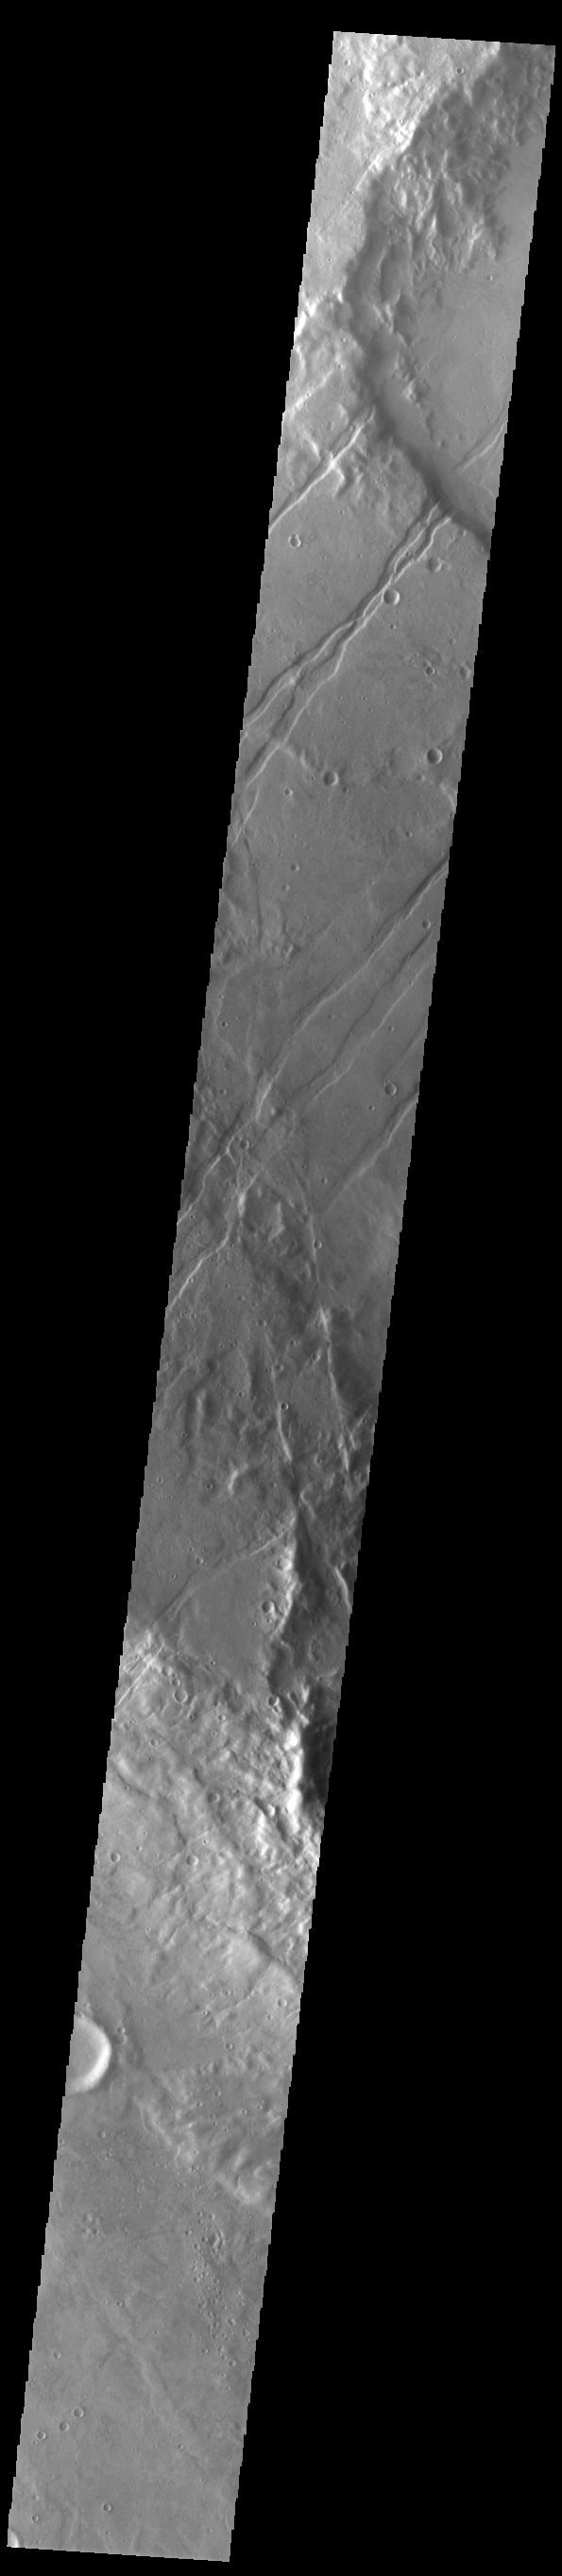

Icaria Fossae

The linear features in this VIS image are tectonic graben called Icaria Fossae and are located in Terra Sirenum. Graben are formed by extension of the crust and faulting. When large amounts of pressure or tension are applied to rocks on timescales that are fast enough that the rock cannot respond by deforming, the rock breaks along faults. In the case of a graben, two parallel faults are formed by extension of the crust and the rock in between the faults drops downward into the space created by the extension. The Icaria Fossae graben are 2115km (1314 miles) long.

Credit: NASA/JPL-Caltech/ASU